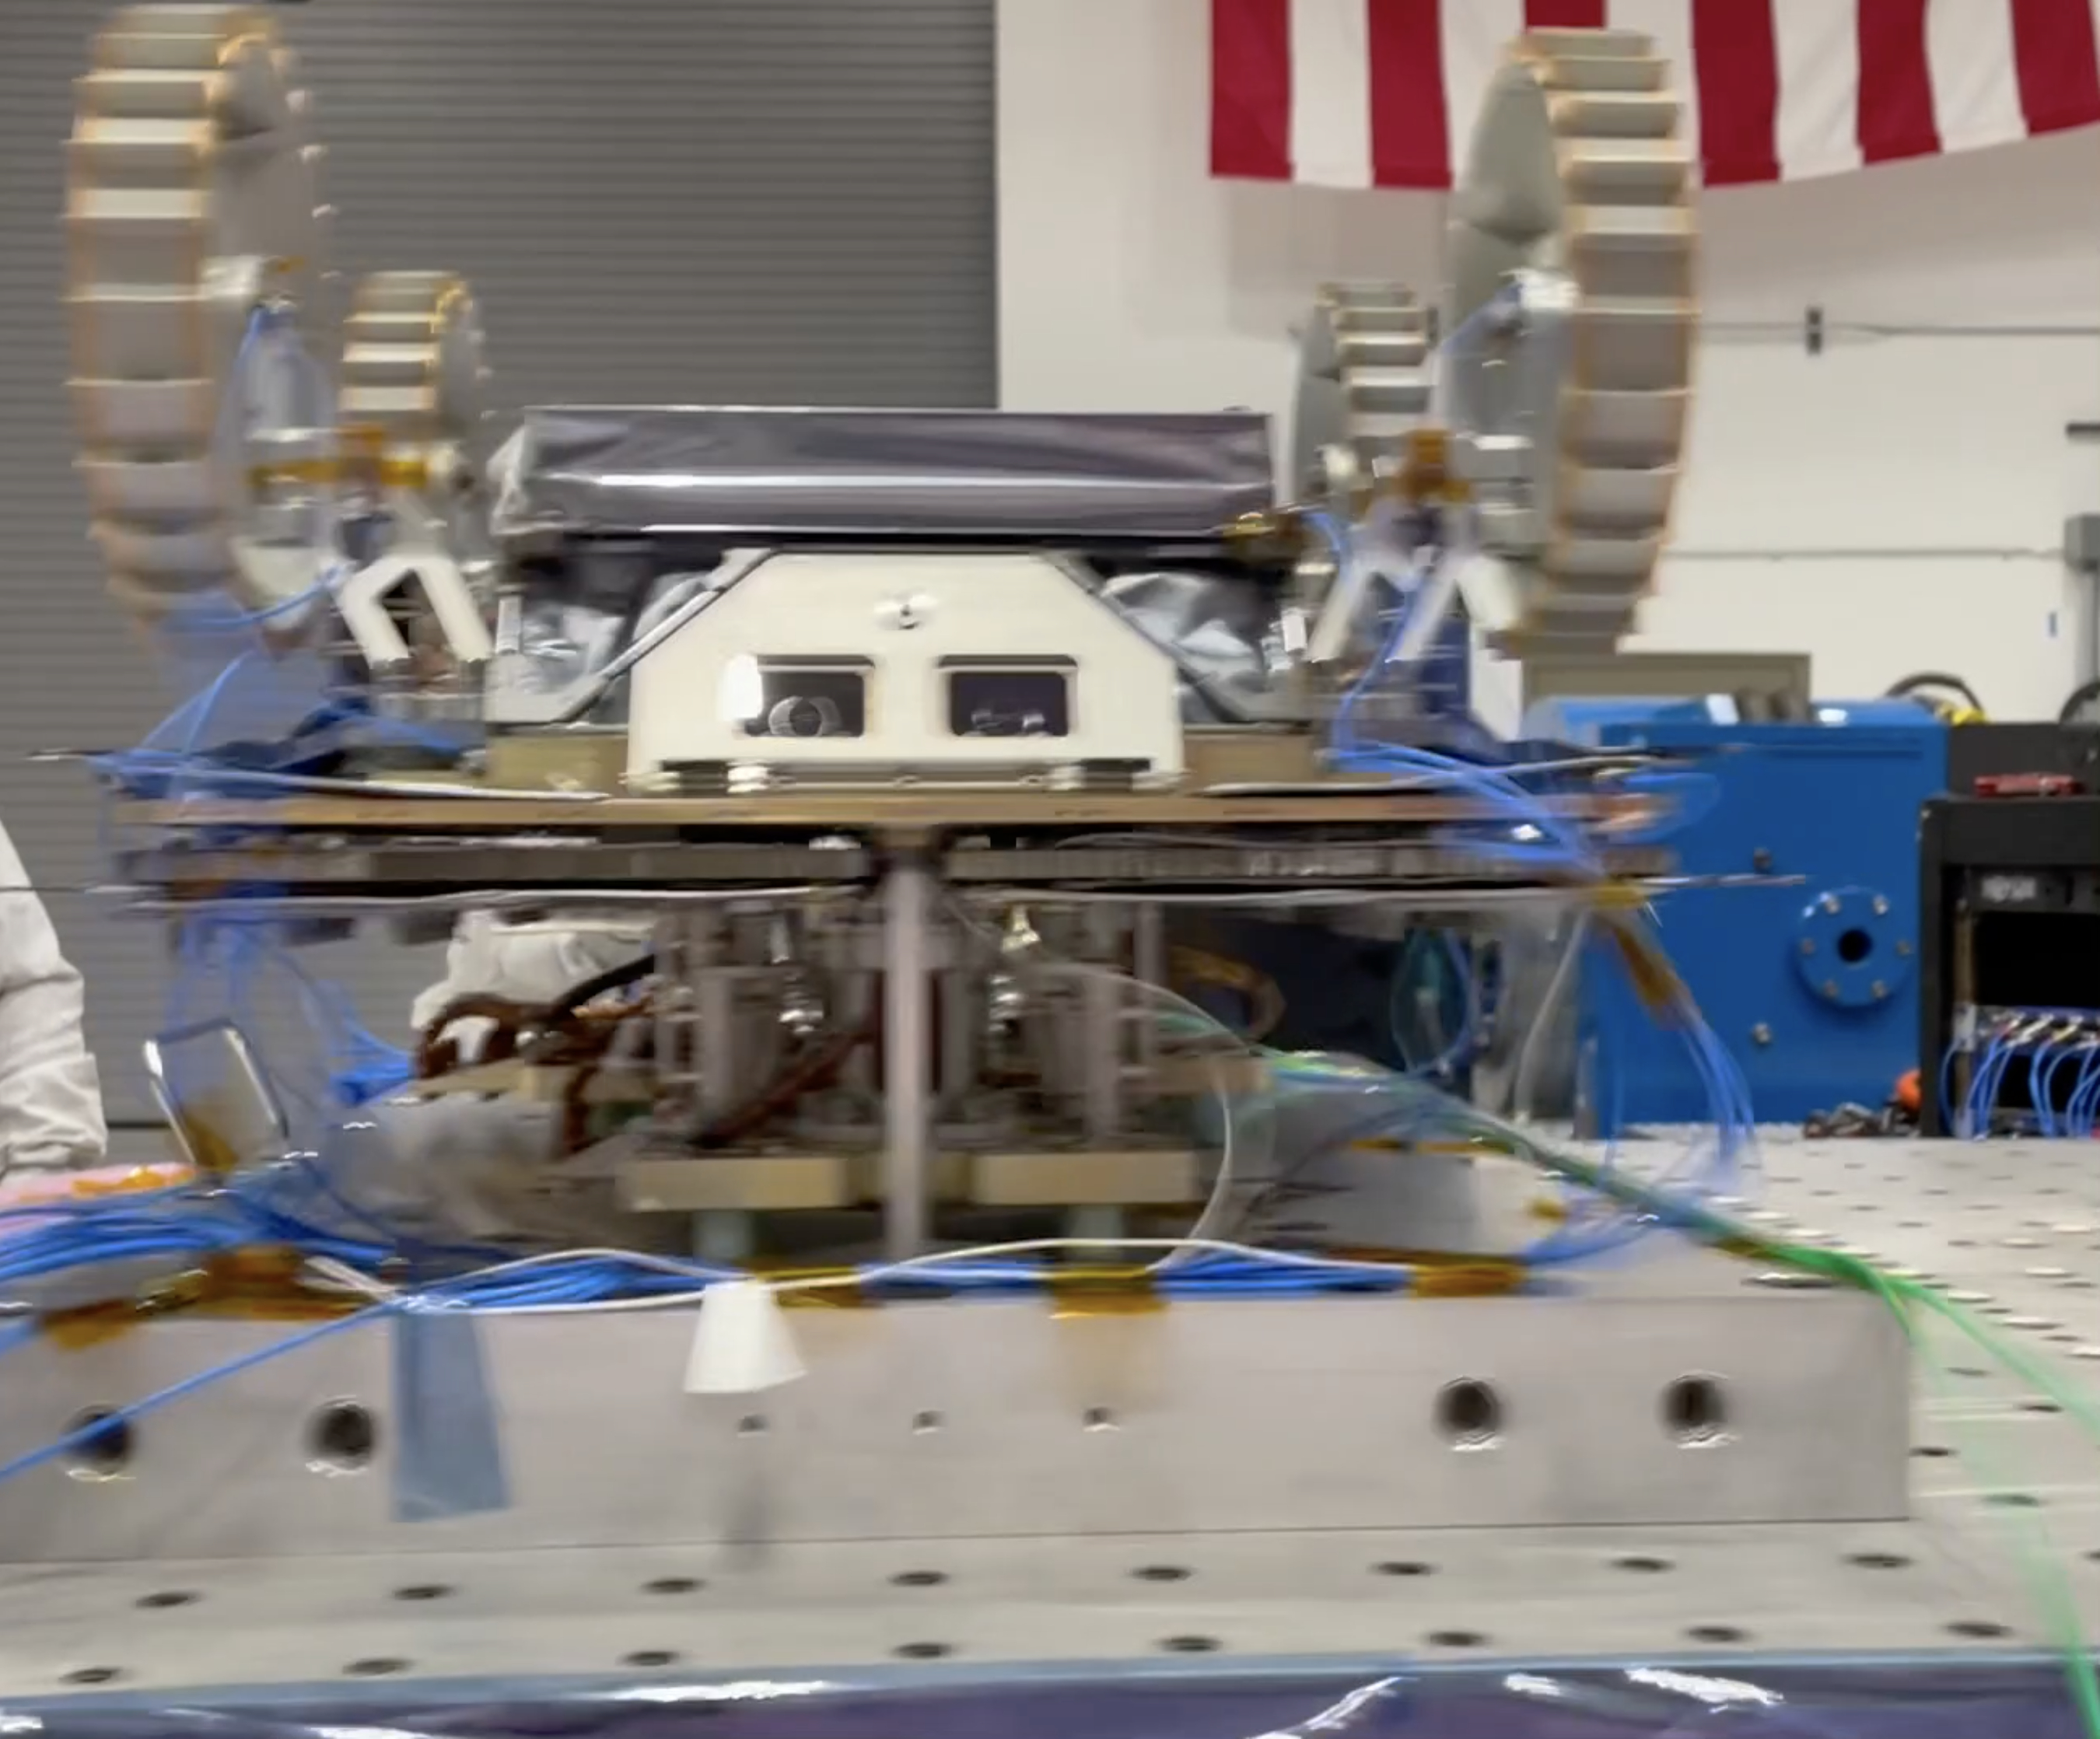

CADRE Rover Gets a Big Shake

A small Moon-bound rover is clamped to a special “shaker table” that vibrates intensely to make sure the hardware will survive the jarring rocket ride out of Earth’s atmosphere. This is one of three rovers – each about the size of a carry-on suitcase – that are part of NASA’s CADRE (Cooperative Autonomous Distributed Robotic Exploration) technology demonstration.

This vibration testing took place in November 2023 at a National Technical Systems test facility in Santa Clarita, California. In the video, the rover is shaken in two directions – first along the “z” axis and then the “x” axis. Another test, not shown, subjected the rover to a “y” axis vibration test.

CADRE is designed to show that a group of robotic spacecraft can work together as a team to accomplish tasks and record data autonomously – without explicit commands from mission controllers on Earth. The three small rovers will ride aboard a lunar lander that will carry the project’s base station and camera assembly.

A division of Caltech in Pasadena, California, JPL manages the CADRE technology demonstration project for the Game Changing Development program within NASA’s Space Technology Mission Directorate in Washington. CADRE will launch as a payload on the third lunar lander mission by Intuitive Machines, called IM-3, under NASA’s CLPS (Commercial Lunar Payload Services) initiative, which is managed by the agency’s Science Mission Directorate, also in Washington. The agency’s Glenn Research Center in Cleveland and its Ames Research Center in Silicon Valley, California, both supported the project. Motiv Space Systems designed and built key hardware elements at the company’s Pasadena, California, facility. Clemson University in South Carolina contributed research in support of the project.

Credit: NASA/JPL-Caltech